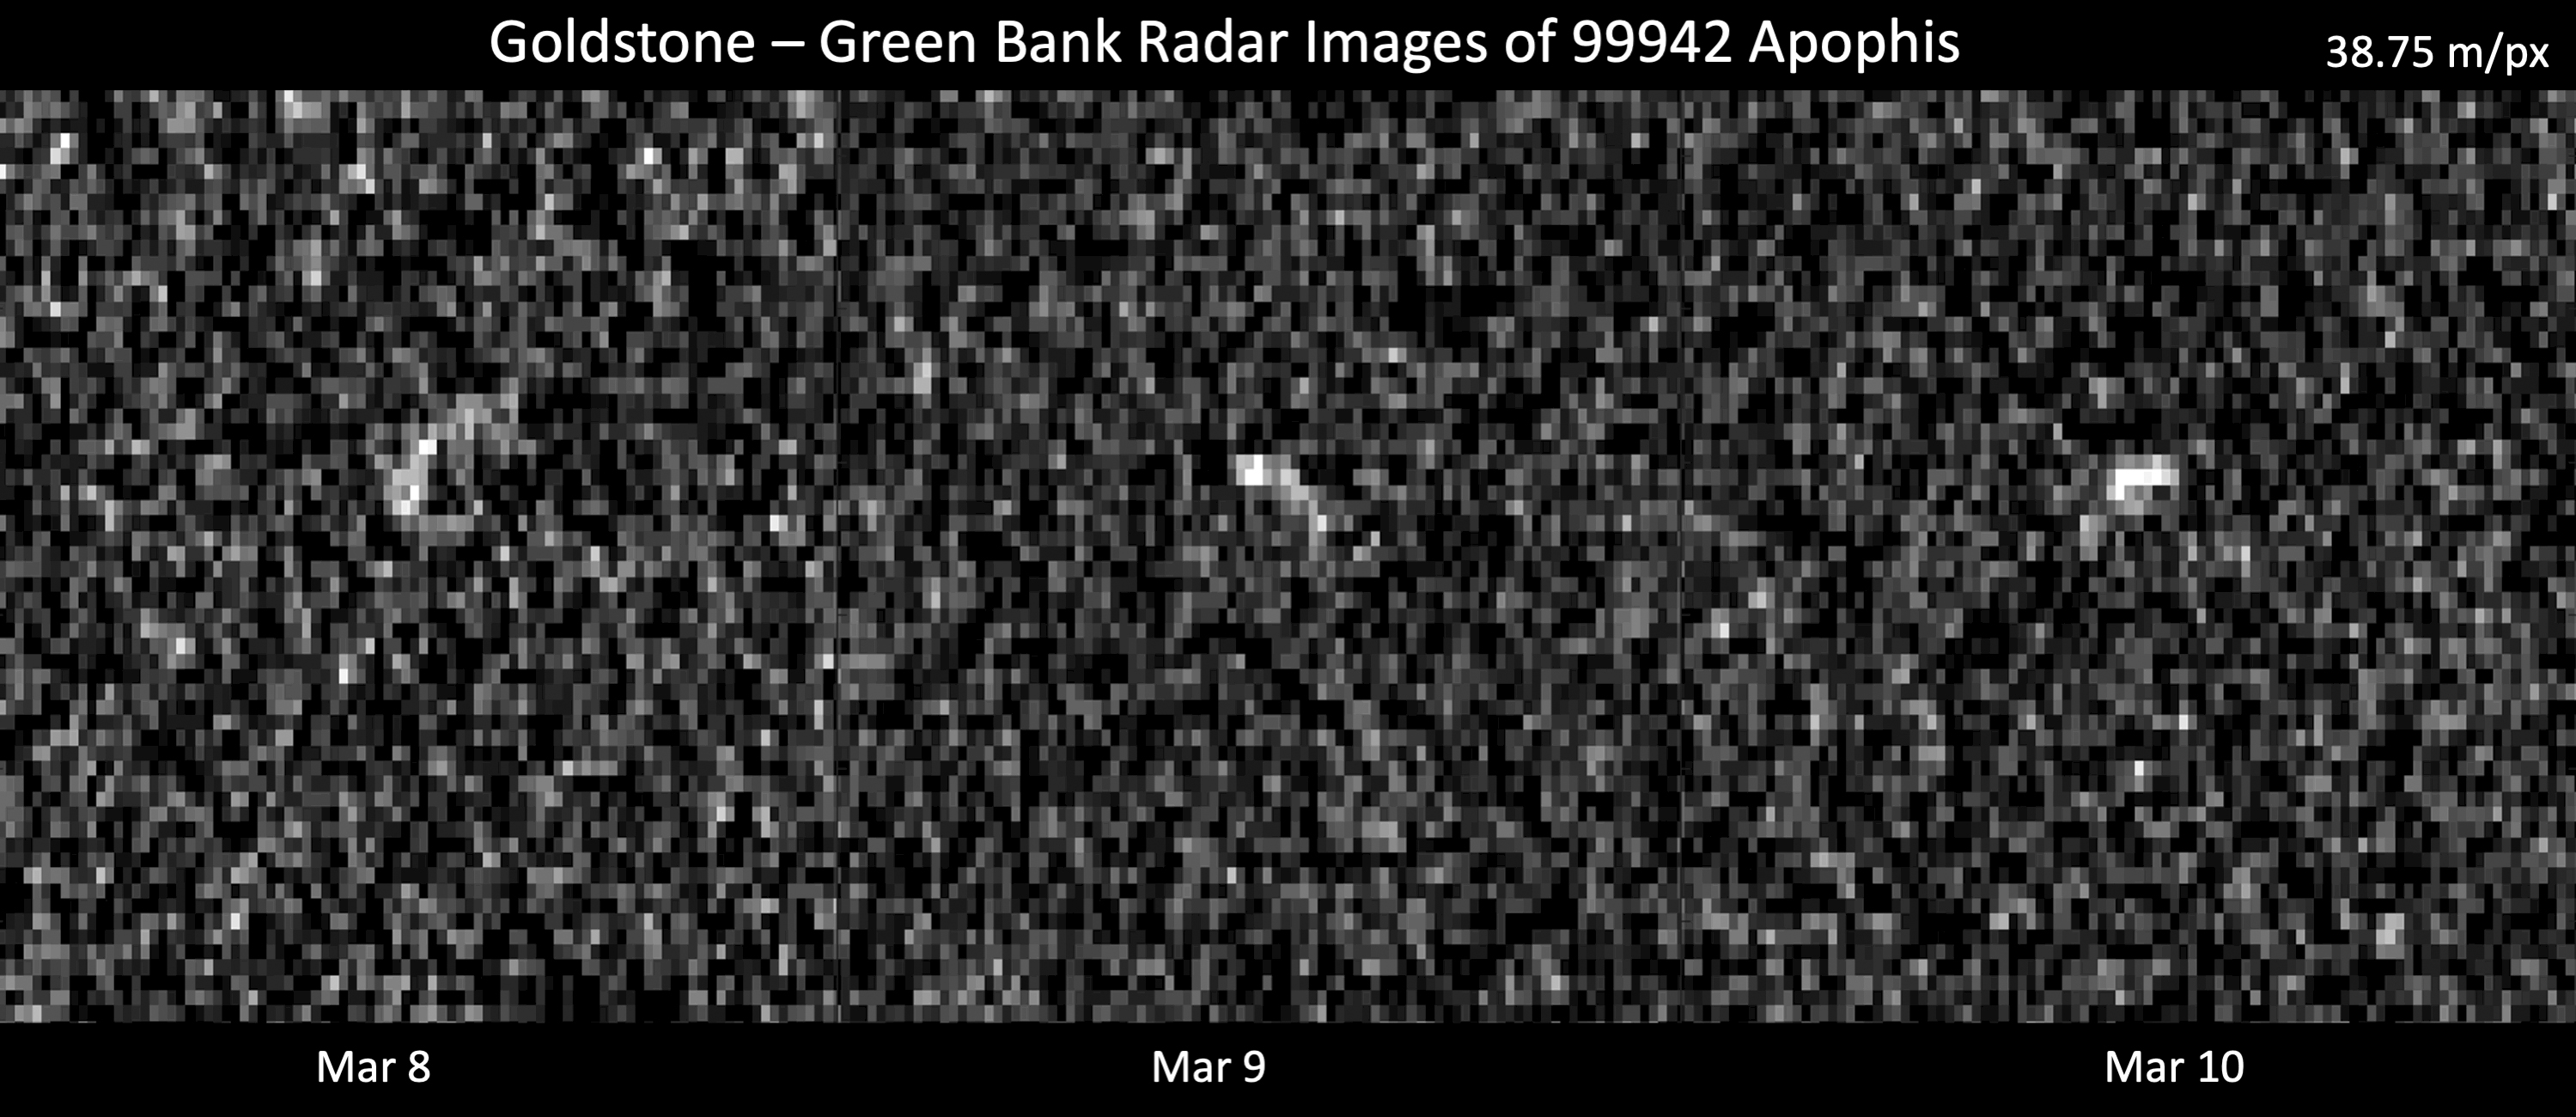

Radar Observations of Asteroid 99942 Apophis

These images represent radar observations of asteroid 99942 Apophis on March 8, 9, and 10, 2021, as it made its last close approach before its 2029 Earth encounter that will see the object pass our planet by less than 20,000 miles (32,000 kilometers). The 70-meter radio antenna at the Deep Space Network’s Goldstone Deep Space Communications Complex near Barstow, California, and the 100-meter Green Bank Telescope in West Virginia used radar to precisely track Apophis’ motion. At the time of these observations, Apophis was about 10.6 million miles (17 million kilometers) from Earth, and each pixel has a resolution of 127 feet (38.75 meters).

These observations helped scientists of the Center for Near Earth Object Studies (CNEOS), managed by NASA’s Jet Propulsion Laboratory, precisely determine the 1,100-feet-wide (340-meter-wide) asteroid’s orbit around the Sun, ruling out any Earth impact threat for the next hundred years or more. As a result of these observations, Apophis was removed from the Sentry Impact Risk Table. The radar team will continue to analyze these observations to determine more information about Apophis’ size, shape, and rate of spin.

Relying on optical telescopes and ground-based radar to help characterize every near-Earth object’s orbit to improve long-term hazard assessments, CNEOS computes high-precision orbits in support of NASA’s Planetary Defense Coordination Office.

Credit: NASA/JPL-Caltech and NSF/AUI/GBO